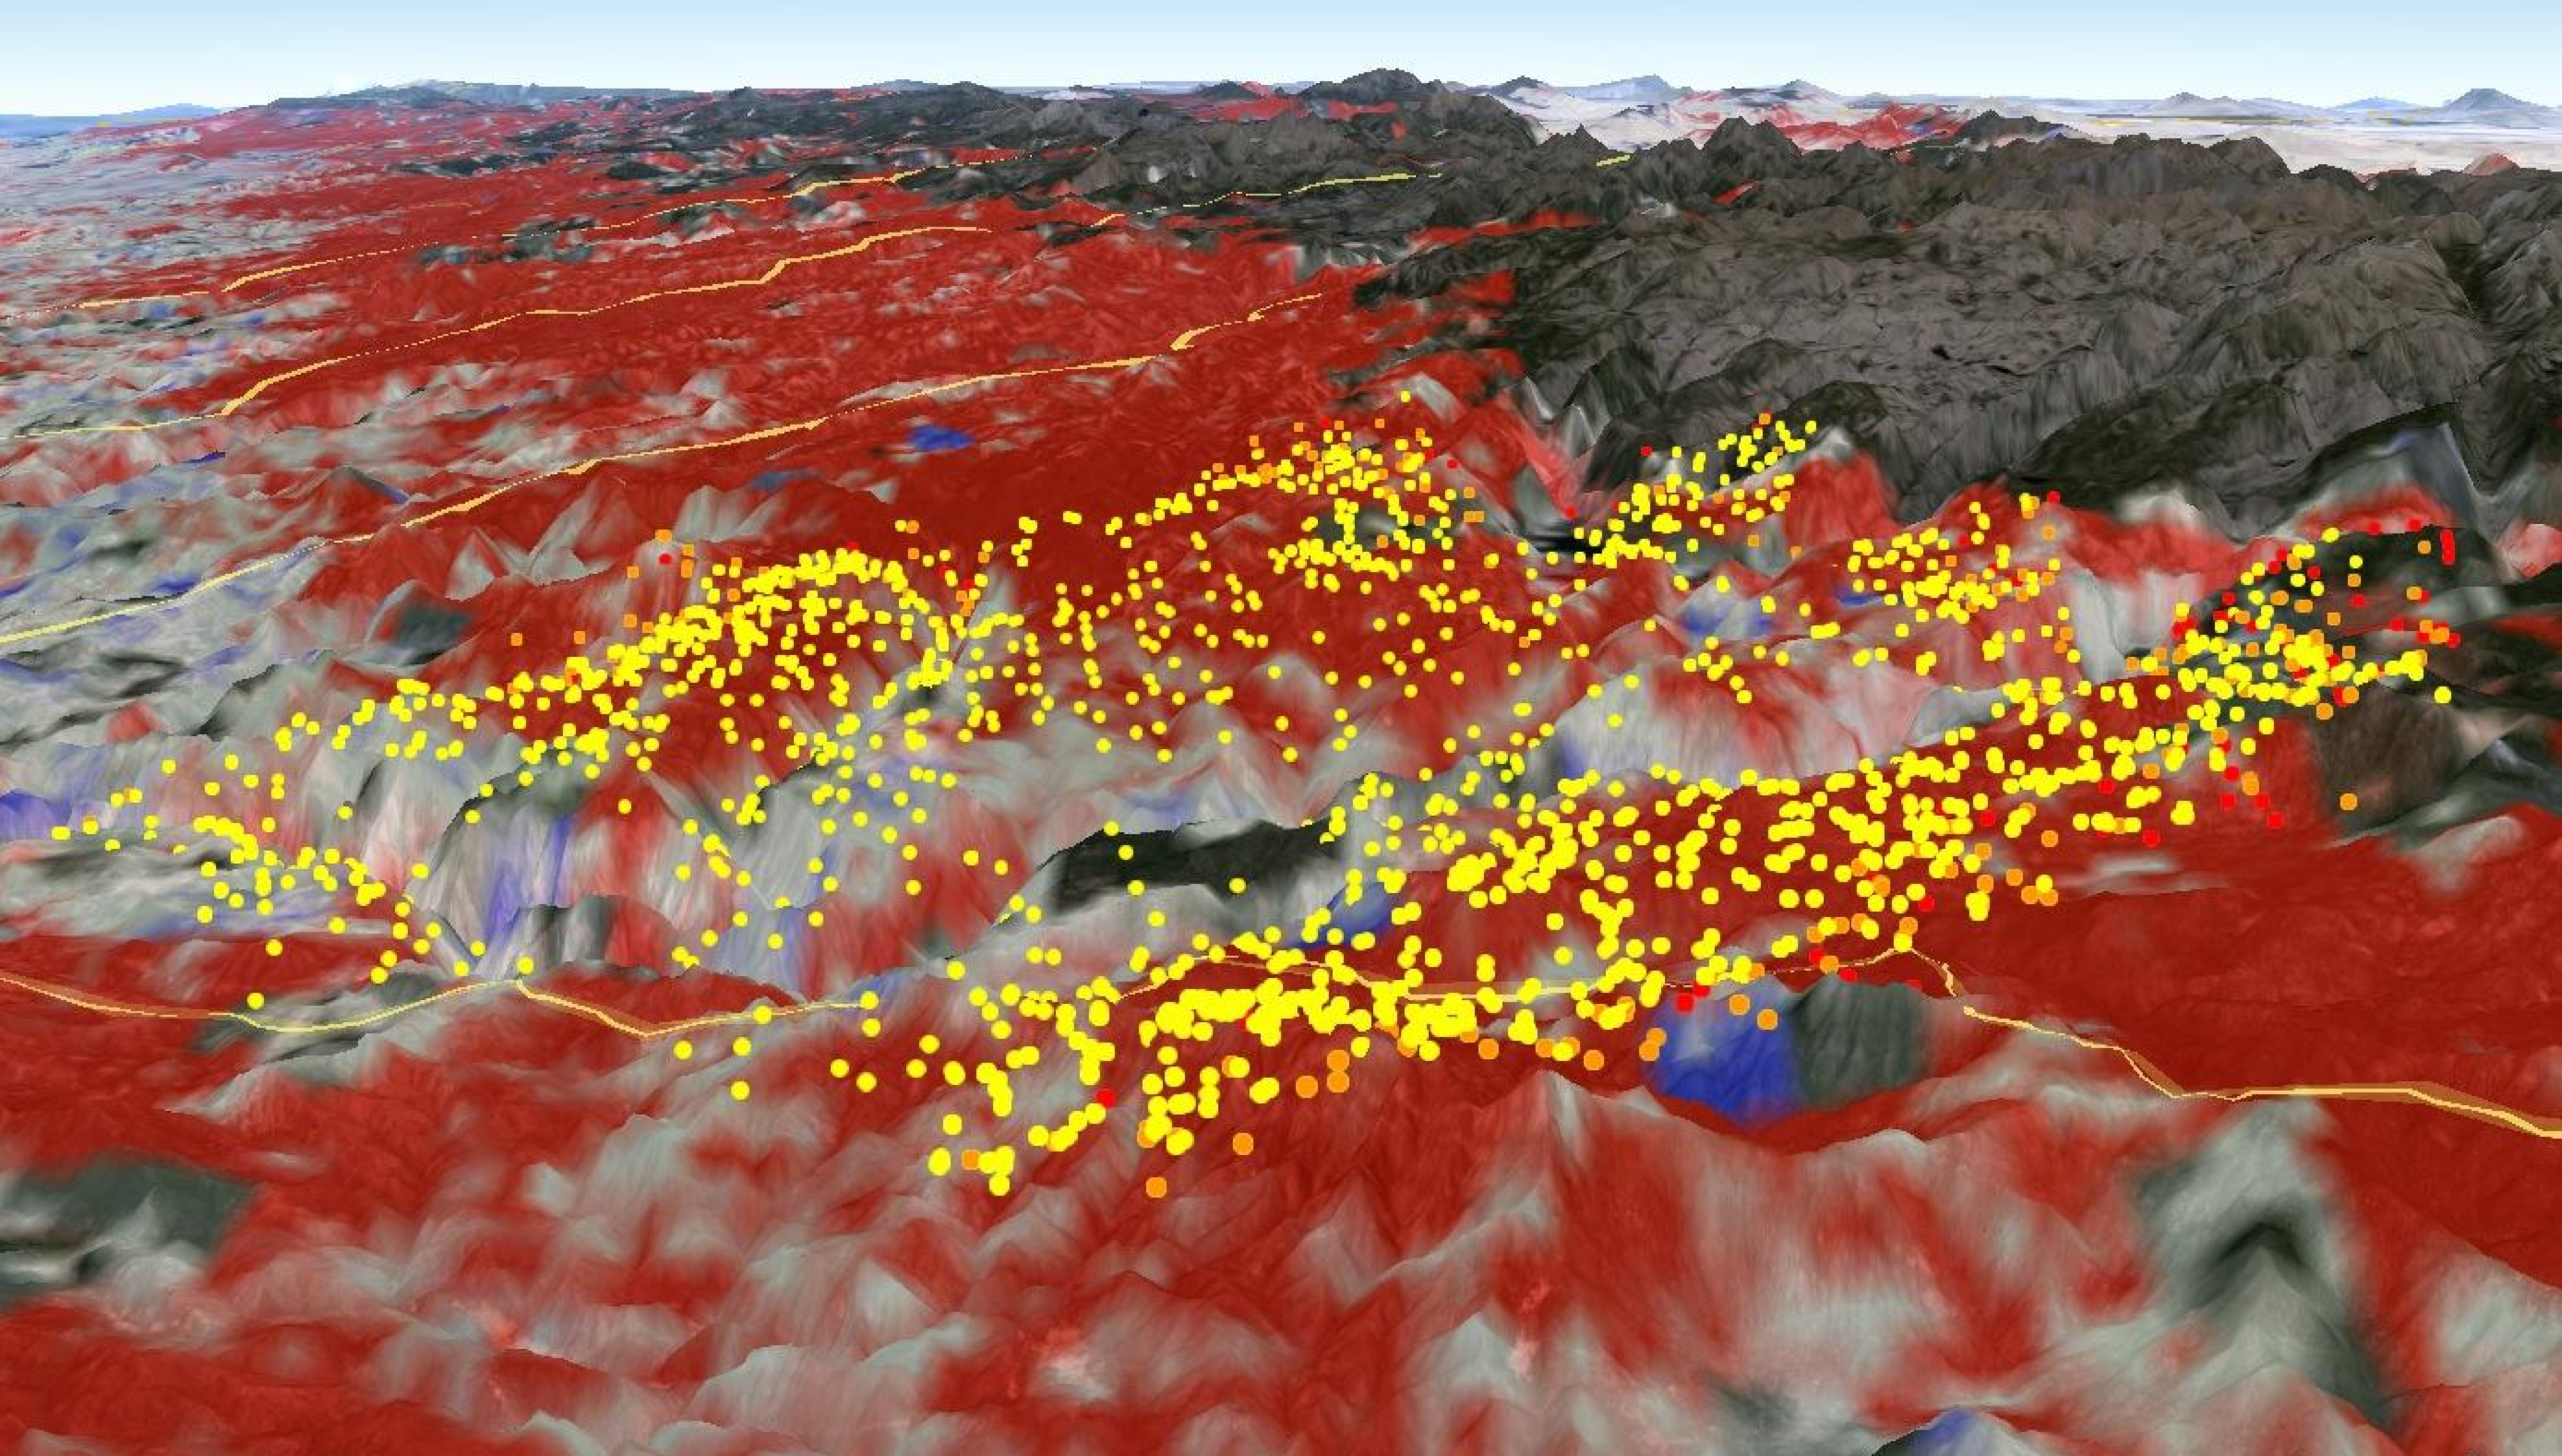

2013 Yosemite Fire Assessed by NASA Satellite Data

Measurements from the Moderate Resolution Imaging Spectroradiometer (MODIS) instrument aboard NASA’s Aqua satellite were used assess fire danger in California’s Stanislaus National Forest (Yosemite National Park) by monitoring live fuel moisture, which is the amount of water contained in vegetation. In this satellite image, the red areas seen by MODIS revealed that live fuel moisture had excessively dried up by more than 50 percent prior to the Rim Fire in August 2013. The Rim Fire burned more than 257,000 acres and caused $124 million in damage. Yellow/orange dots marked actual fire locations (data from U.S. Forest Service), which occurred primarily over the red areas, indicating highly elevated fire danger potential identified by MODIS before the fire occurred.

Credit: NASA/JPL-Caltech/GSFC